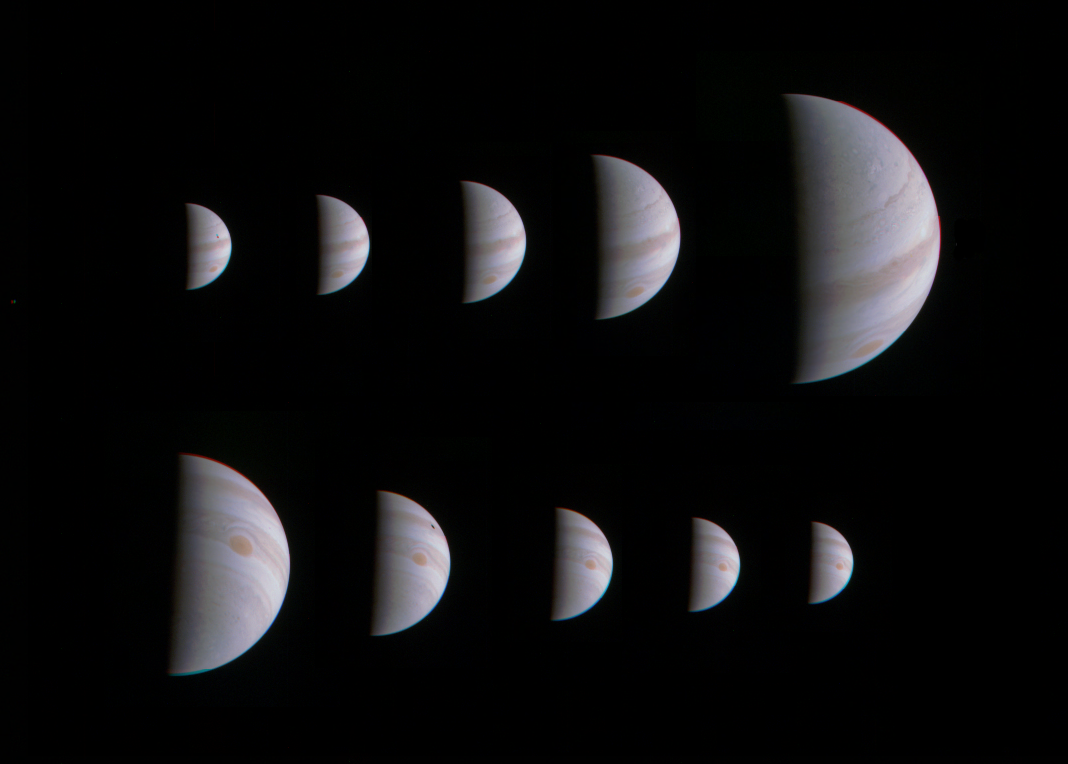

Arrival and Departure at Jupiter

This montage of 10 JunoCam images shows Jupiter growing and shrinking in apparent size before and after NASA’s Juno spacecraft made its closest approach on August 27, 2016, at 12:50 UTC.

The images are spaced about 10 hours apart, one Jupiter day, so the Great Red Spot is always in roughly the same place. The small black spots visible on the planet in some of the images are shadows of the large Galilean moons.

The images in the top row were taken during the inbound leg of the orbit, beginning on August 25 at 13:15 UTC when Juno was 1.4 million miles (2.3 million kilometers) away from Jupiter, and continuing to August 27 at 04:45 UTC when the spacecraft was 430,000 miles (700,000 kilometers) away. The images in the bottom row were obtained during the outbound leg of the orbit. They begin on August 28 at 00:45 UTC when Juno was 750,000 miles (920,000 kilometers) away and continue to August 29 at 16:45 UTC when the spacecraft was 1.6 million miles (2.5 million kilometers) away.

NASA’s Jet Propulsion Laboratory, Pasadena, California, manages the Juno mission for the principal investigator, Scott Bolton, of Southwest Research Institute in San Antonio. The Juno mission is part of the New Frontiers Program managed at NASA’s Marshall Space Flight Center in Huntsville, Alabama. Lockheed Martin Space Systems, Denver, built the spacecraft. JPL is a division of Caltech in Pasadena.

Credit: NASA/JPL-Caltech/SwRI/MSSS